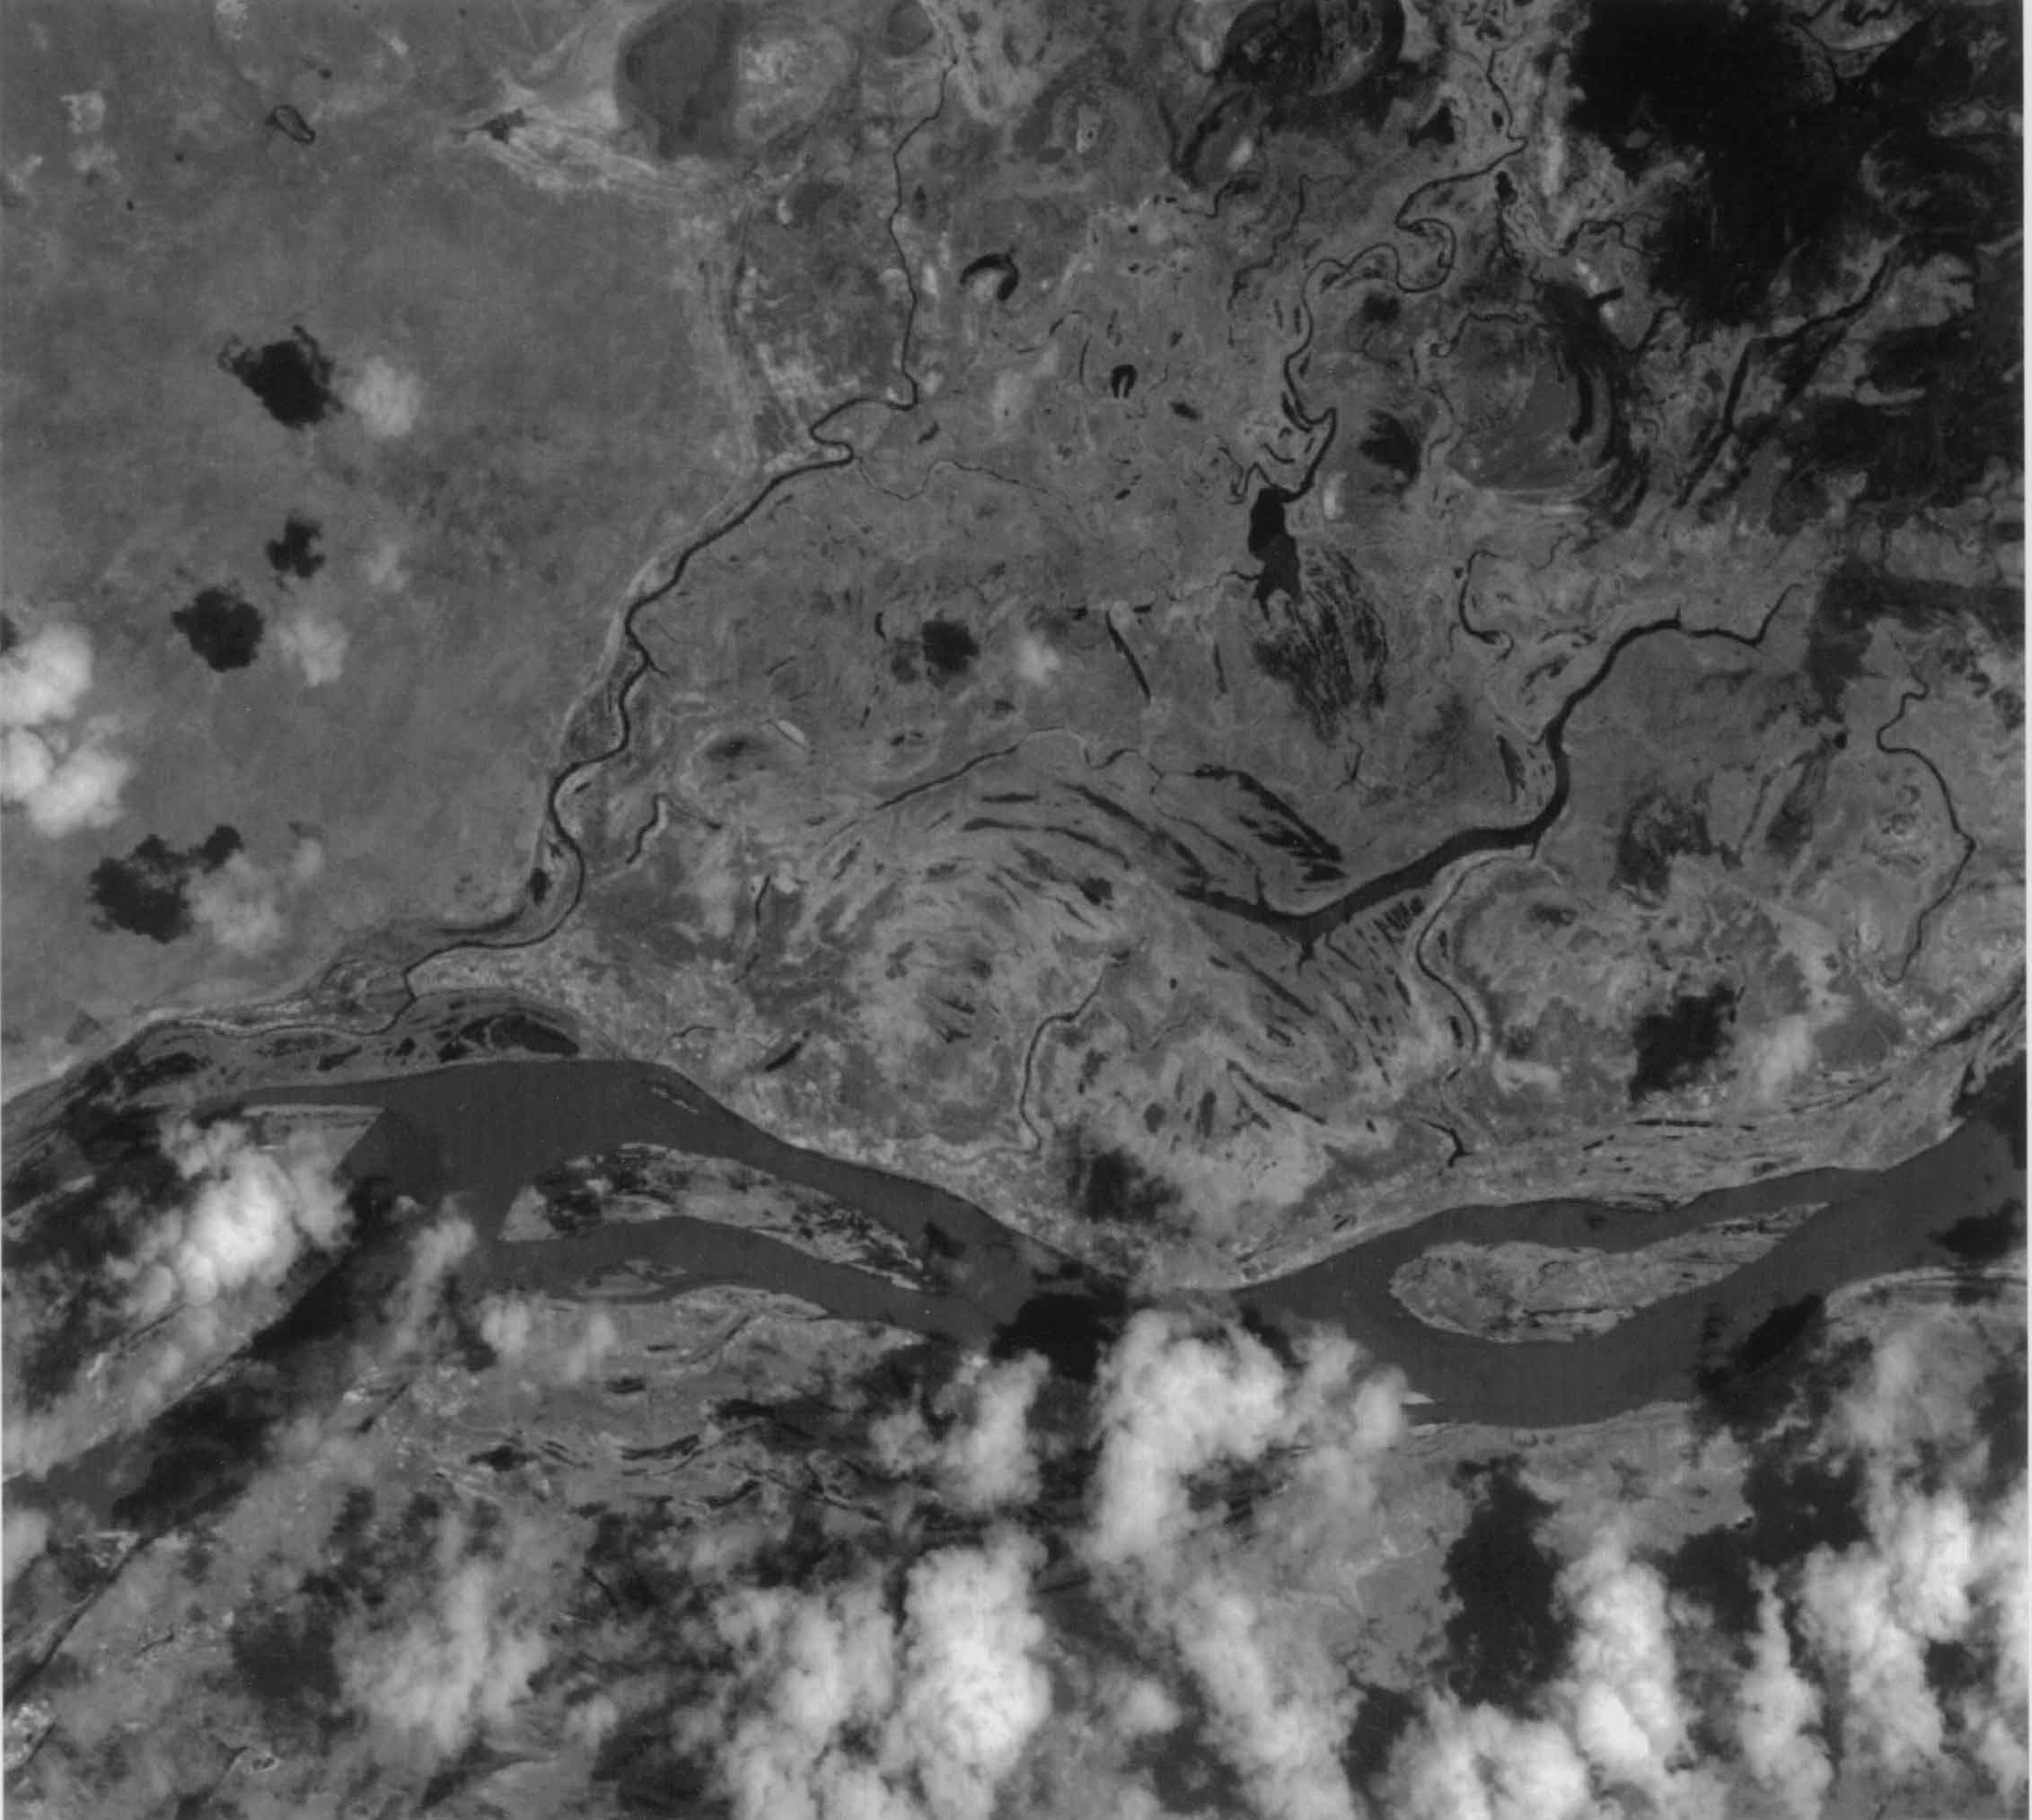

ASTER’s First Views of San Francisco River, Brazil – Visible/near Infrared (VNIR) Image (monochrome)

This image of the San Francisco River channel, and its surrounding flood zone, in Brazil was acquired by band 3N of ASTER’s Visible/Near Infrared sensor. The surrounding area along the river channel in light gray to white could be covered by dense tropical rain forests. The water surface of the San Francisco River shows rather gray color as compared to small lakes and tributaries, which could indicate that the river water is contaminated by suspended material.

The size of image: 20 km x 20 km approx., ground resolution 15 m x 15 m approximately

The ASTER instrument was built in Japan for the Ministry of International Trade and Industry. A joint United States/Japan Science Team is responsible for instrument design, calibration, and data validation. ASTER is flying on the Terra satellite, which is managed by NASA’s Goddard Space Flight Center, Greenbelt, MD.

Credit: NASA/Goddard/ERSDAC & JPL